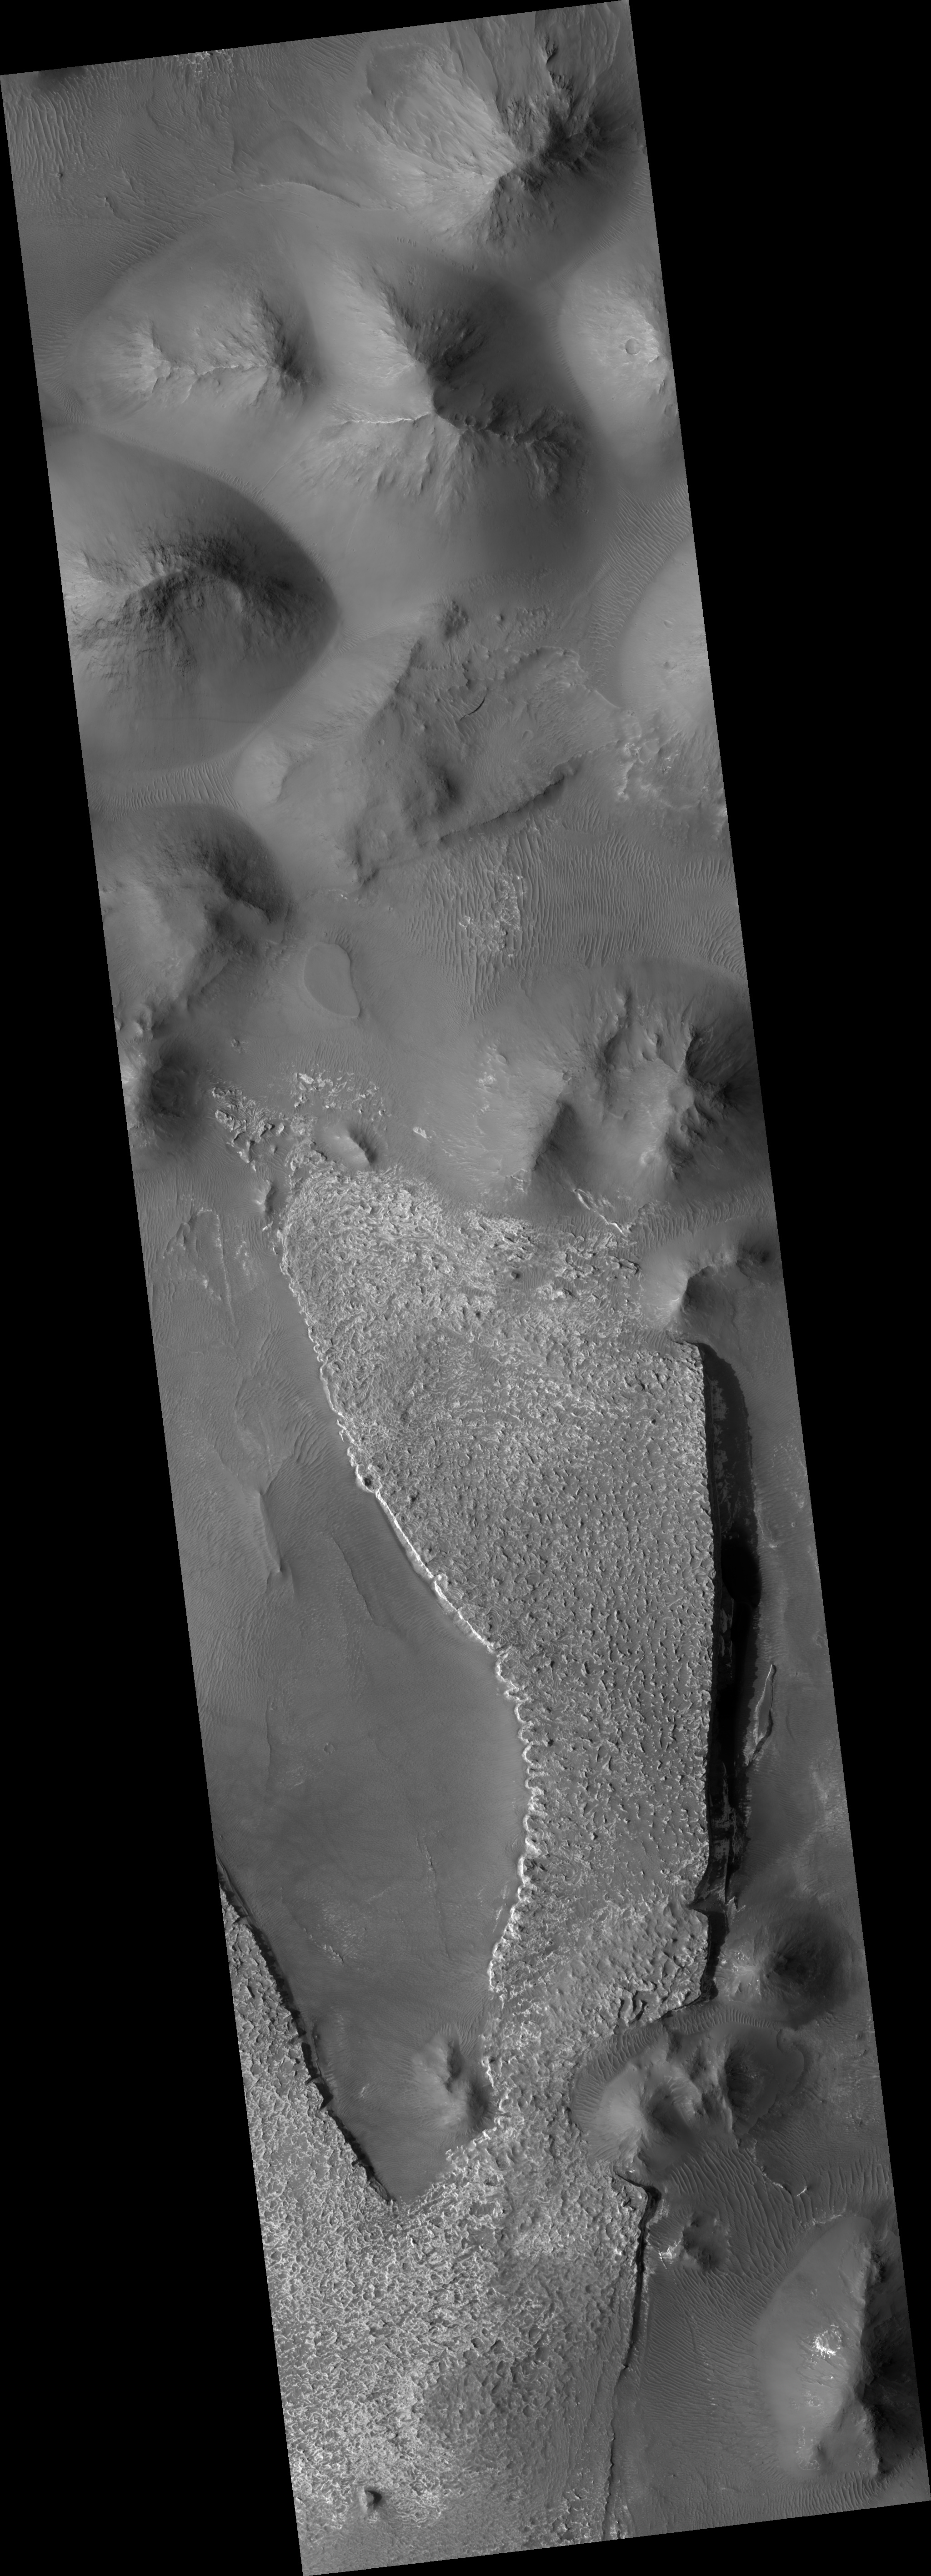

Layered Deposits in Aureum Chaos

This HiRISE image (PSP_002892_1760) shows an outcrop of a large slab of layered deposits in Aureum Chaos.

“Chaotic” terrains on Mars are disorganized regions of blocks and large mounds which appear to have been produced by the collapse of pre-existing terrain. They are often associated with giant outflow channels, and they may have been the source of the water that carved the channels. This link is an important part of understanding the history of water on Mars. One way to address this is to study the rocks left behind in the chaotic terrains.

The outcrop in this image is several kilometers across and light-toned. It has a slab-like appearance, with relatively steep edges and a flat top, although the top has many small knobs and spires. In places (see subimage), particularly along the west (left) edge of the main slab, it is clear that the light material is composed of many fine layers, which are eroding in a stepped fashion due to the variable resistance of the layers. The flat surface of the outcrop is partially coated with dark dust, obscuring its light tone.

Along the edges, the outcrop is breaking into boulders and eroding away, but it is strong enough that it preserves steep slopes, particularly on the eastern edge.

Away from the large slab, the image consists of hills and mounds characteristic of chaotic terrain. Little detail is visible on the mounds. The low areas have been partially covered by wind-blown sand or dust, forming the pervasive ripples seen in the image. Light material can be seen under the ripples in a few places, indicating that the light layered deposits extend farther than just the slab.

Observation Toolbox
Acquisition date: 3 March 2007
Local Mars time: 3:42 PM
Degrees latitude (centered): -4.0°
Degrees longitude (East): 333.1°
Range to target site: 269.1 km (168.2 miles)
Original image scale range: 53.8 cm/pixel (with 2 x 2 binning) so objects ~162 cm across are resolved
Map-projected scale: 50 cm/pixel and north is up
Map-projection: EQUIRECTANGULAR
Emission angle: 0.0°
Phase angle: 55.5°
Solar incidence angle: 56°, with the Sun about 34° above the horizon
Solar longitude: 197.3°, Northern Autumn

NASA’s Jet Propulsion Laboratory, a division of the California Institute of Technology in Pasadena, manages the Mars Reconnaissance Orbiter for NASA’s Science Mission Directorate, Washington. Lockheed Martin Space Systems, Denver, is the prime contractor for the project and built the spacecraft. The High Resolution Imaging Science Experiment is operated by the University of Arizona, Tucson, and the instrument was built by Ball Aerospace and Technology Corp., Boulder, Colo.

Credit: NASA/JPL/Univ. of Arizona